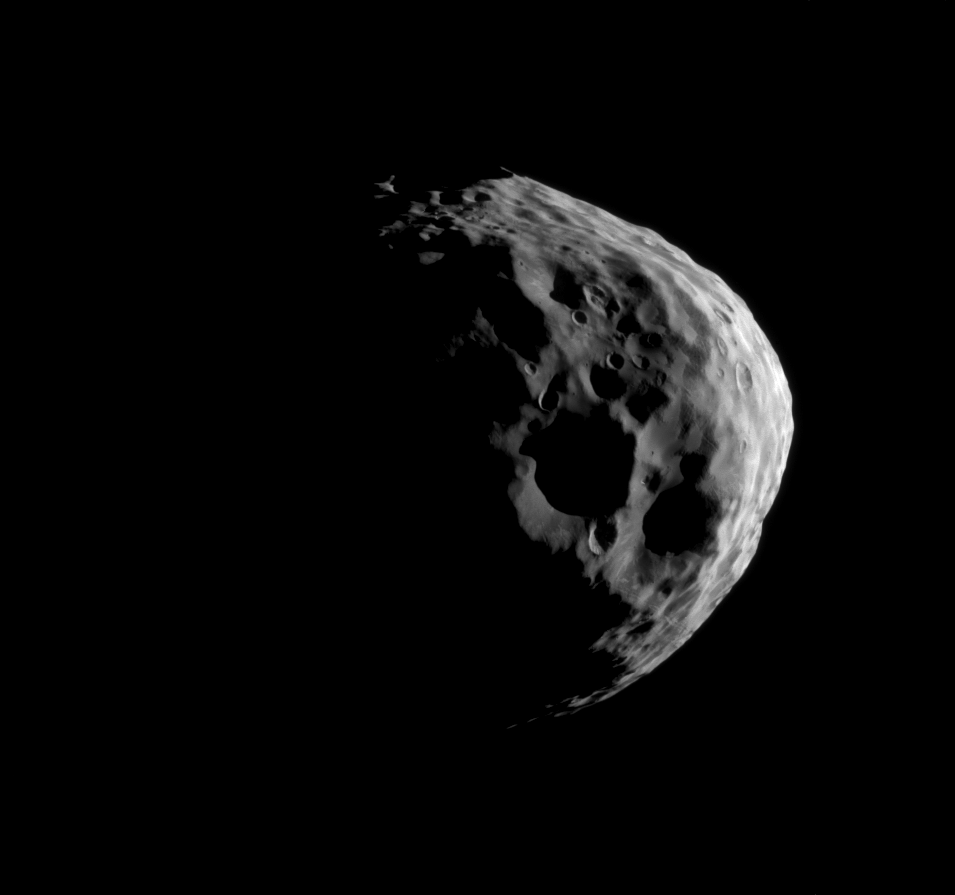

Janus’ Craters

Shadows darken parts of some of Janus’ large craters as Cassini takes a close look during its flyby of this Saturnian moon on March 27, 2012.

See PIA10447 and PIA12714 for higher resolution views of Janus (111 miles, or 179 kilometers across). See PIA08170 and PIA08348 to learn about how Janus periodically swaps orbits with Epimetheus.

This view is centered on terrain at 13 degrees south latitude, 26 degrees west longitude.

The image was taken in visible light with the Cassini spacecraft narrow-angle camera. The view was acquired at a distance of approximately 28,000 miles (45,000 kilometers) from Janus and at a Sun-Janus-spacecraft, or phase, angle of 109 degrees. Image scale is 892 feet (272 meters) per pixel.

The Cassini-Huygens mission is a cooperative project of NASA, the European Space Agency and the Italian Space Agency. The Jet Propulsion Laboratory, a division of the California Institute of Technology in Pasadena, manages the mission for NASA’s Science Mission Directorate, Washington, D.C. The Cassini orbiter and its two onboard cameras were designed, developed and assembled at JPL. The imaging operations center is based at the Space Science Institute in Boulder, Colo.

Credit: NASA/JPL-Caltech/Space Science Institute